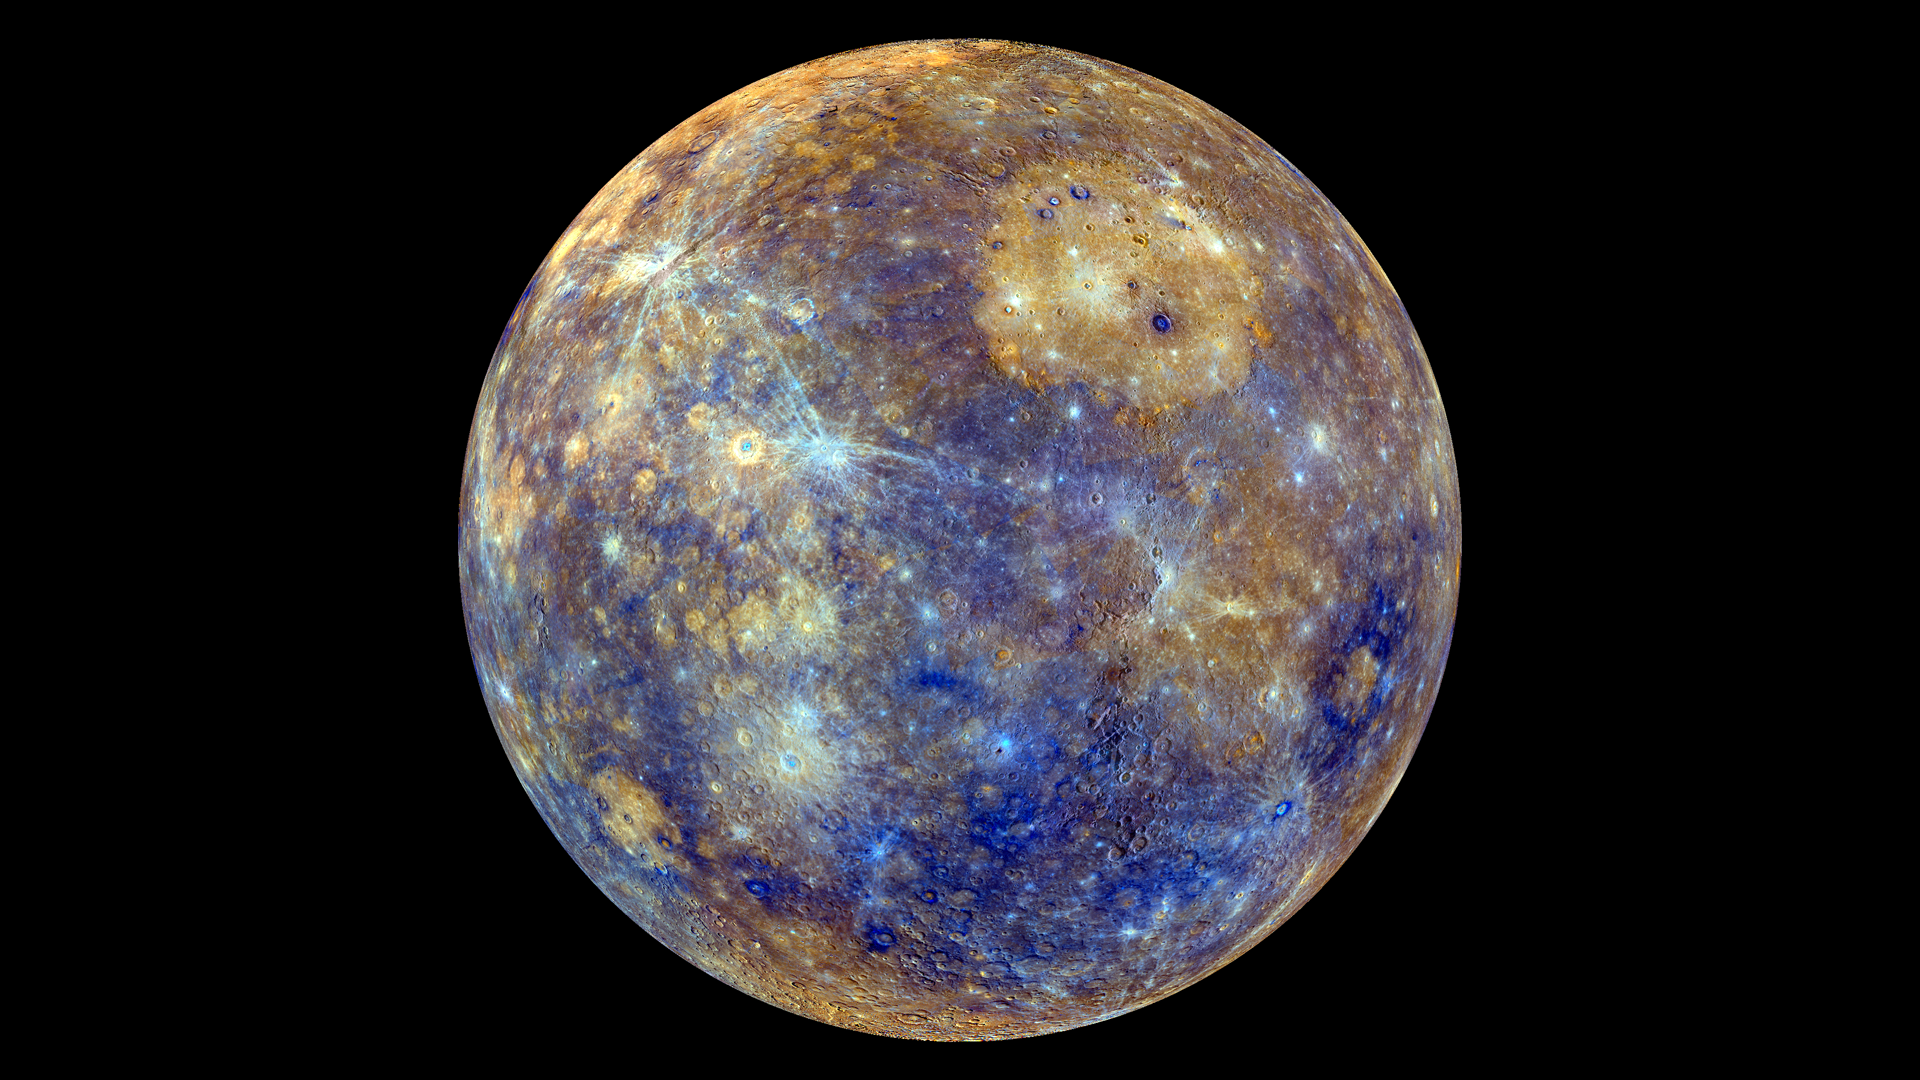

False Color View of Mercury

This colorful view of Mercury was produced by using images from the color base map imaging campaign during MESSENGER's primary mission. These colors are not what Mercury would look like to the human eye, but rather the colors enhance the chemical, mineralogical, and physical differences between the rocks that make up Mercury's surface. To watch a movie of this colorful view of Mercury as a spinning globe go here: www.flickr.com/photos/gsfc/8497927473 Young crater rays, extending radially from fresh impact craters, appear light blue or white. Medium- and dark-blue areas are a geologic unit of Mercury's crust known as the "low-reflectance material", thought to be rich in a dark, opaque mineral. Tan areas are plains formed by eruption of highly fluid lavas. The giant Caloris basin is the large circular tan feature located just to the upper right of center of the image. The MESSENGER spacecraft is the first ever to orbit the planet Mercury, and the spacecraft's seven scientific instruments and radio science investigation are unraveling the history and evolution of the Solar System's innermost planet. Visit the Why Mercury? section of this website to learn more about the key science questions that the MESSENGER mission is addressing. During the one-year primary mission, MESSENGER acquired 88,746 images and extensive other data sets. MESSENGER is now in a yearlong extended mission, during which plans call for the acquisition of more than 80,000 additional images to support MESSENGER's science goals.

Credit: NASA/Johns Hopkins University Applied Physics Laboratory/Carnegie Institution of Washington